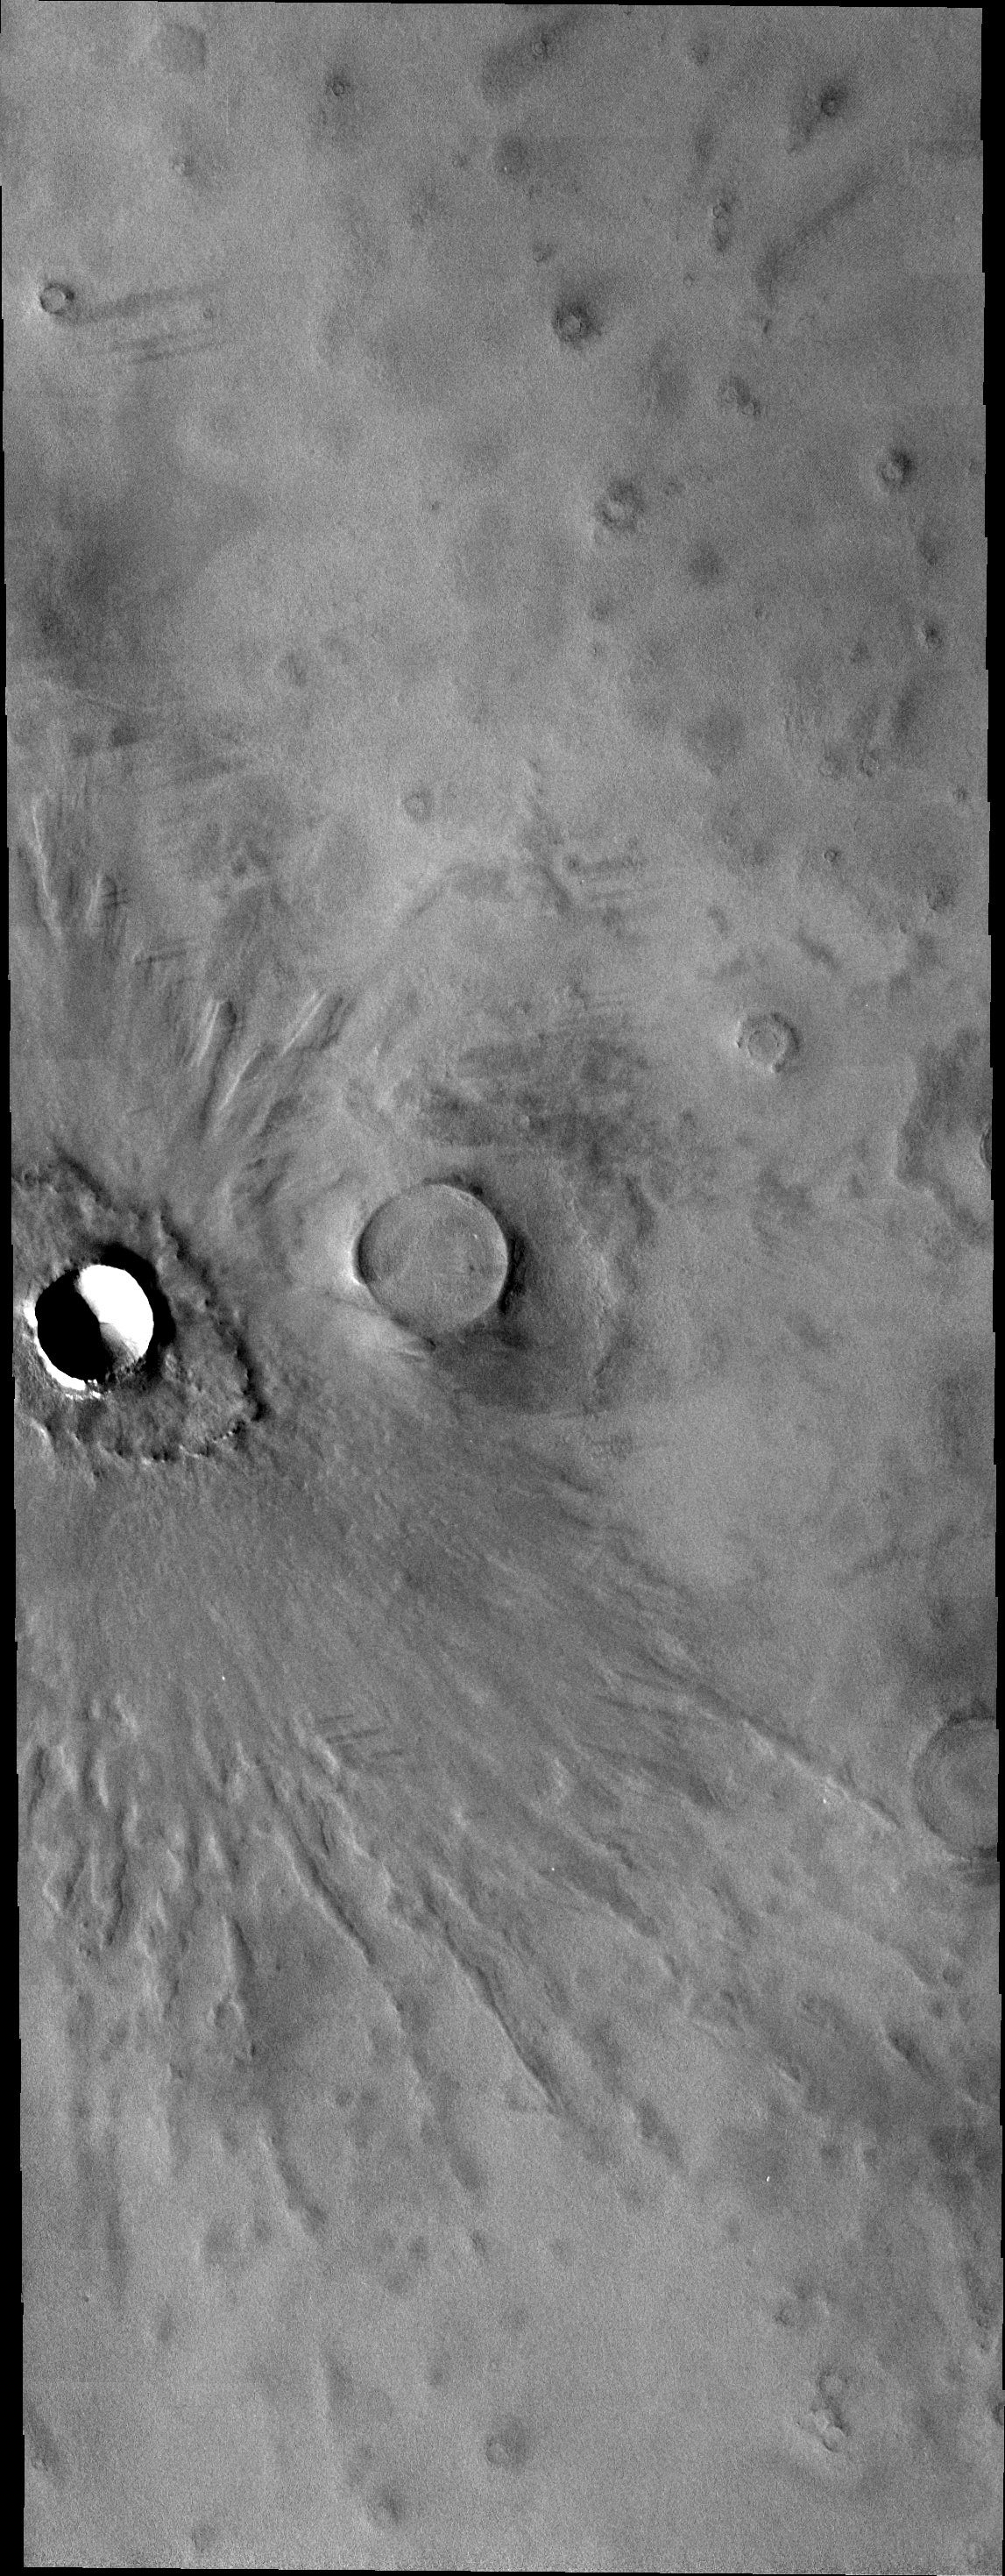

“Butterfly” Crater

Today’s VIS image shows the same crater as yesterday’s IR image.

Credit: NASA/JPL-Caltech/ASU